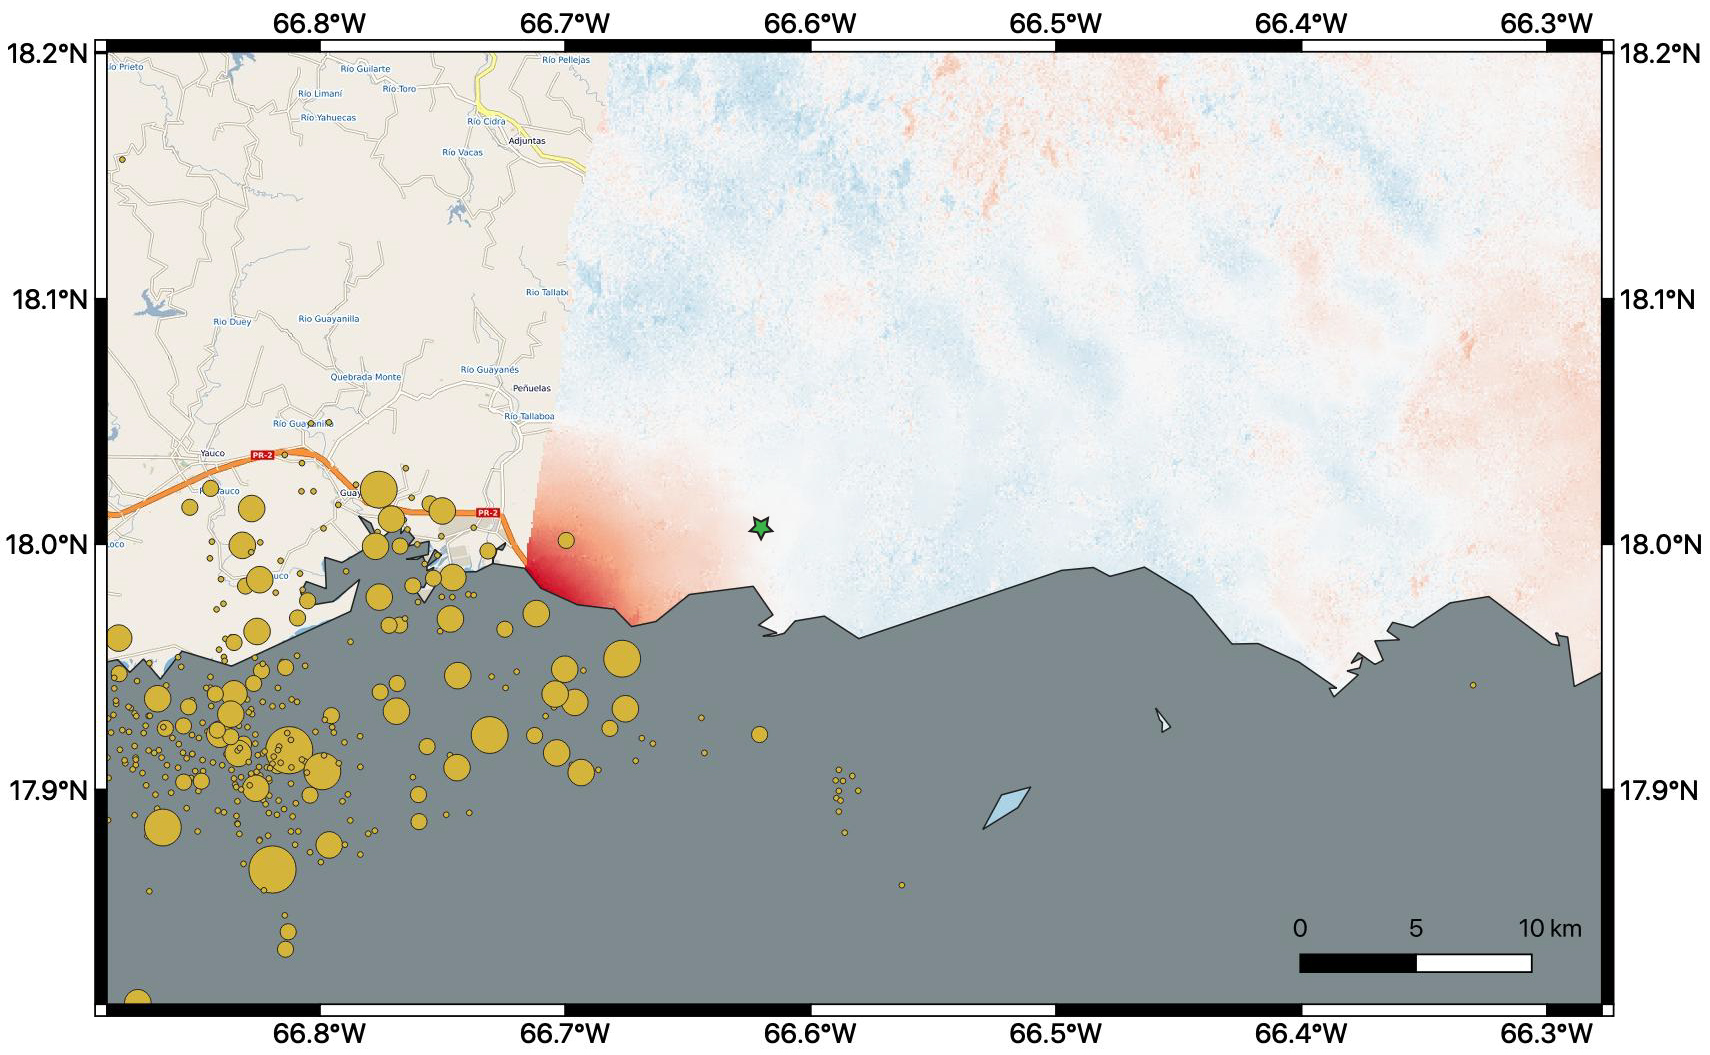

Puerto Rico Quake Damage Visible From Space

By comparing interferometric synthetic aperture radar (InSAR) data acquired on Jan. 9, 2020, with data acquired on Dec. 28, 2019, from the Copernicus Sentinel-1A satellite, NASA scientists were able to map where, how much and in what direction the ground shifted following a 6.4-magnitude earthquake off the coast of Puerto Rico.

Managed by the European Space Agency (ESA), the Copernicus Sentinel-1A satellite was able to see the eastern two-thirds of the island during the Jan. 9 flyover. On the map, red indicates areas where the ground was changed, or displaced, with darker shades corresponding to more significant displacement. The scientists found that the greatest displacement from the flyover area occurred west of the city of Ponce (identified by the green star), not far from the quake’s offshore epicenter. They recorded up to 5.5 inches (14 centimeters) of ground change there. The ground appeared to shift downward and slightly to the west.

The epicenter of the quake and the cluster of quakes and aftershocks in the region identified by the United States Geological Survey (shown as orange circles) fall just west of the satellite’s Jan. 9 track. Because of this, scientists also plan to analyze data from Sentinel-1A’s forthcoming Jan. 14 flyover, which will include western Puerto Rico.

The NASA Earth Applied Sciences Disasters Program has activated Tier 1 response in support of this disaster, and is in contact with the Federal Emergency Management Agency, the United States Geological Survey and Health and Human Services to provide NASA Earth-observing data in support of response and recovery efforts.

Credit: NASA/JPL-Caltech, ESA, USGS